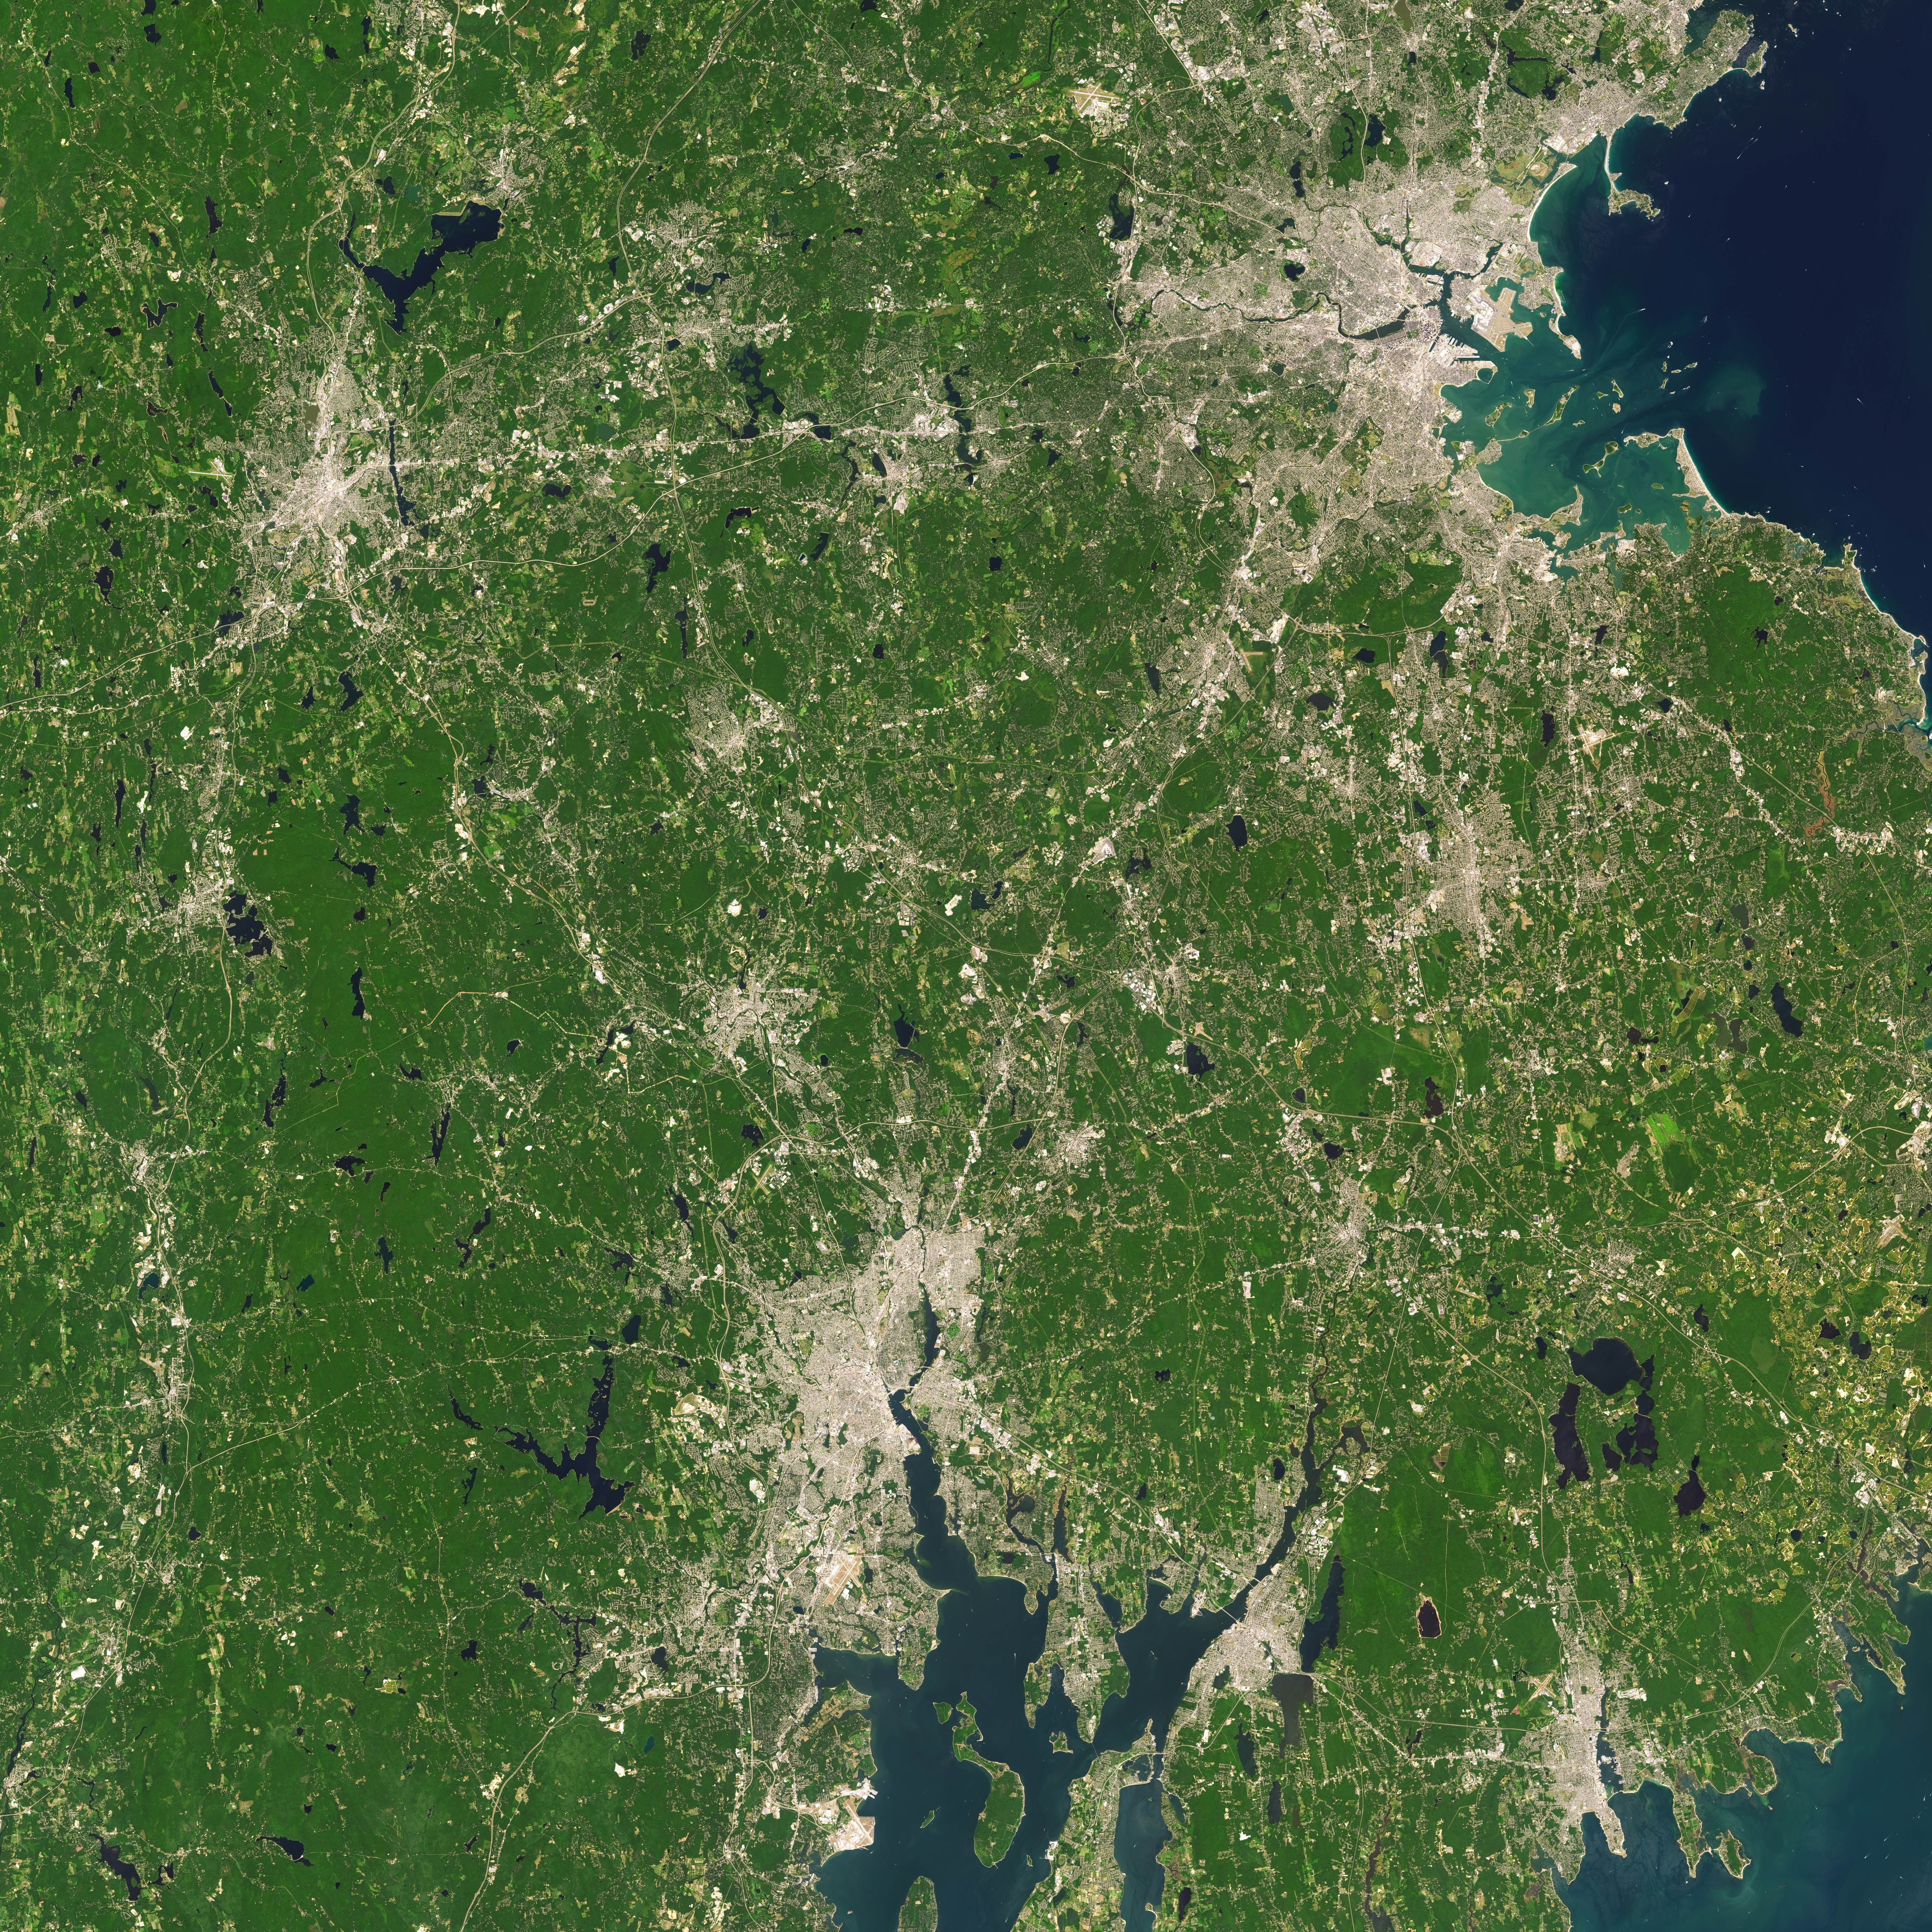

NASA Satellite Captures Super Bowl Cities - Boston/Providence

Landsat 7 image of Boston/Providence area acquired August 25, 2014. Landsat 7 is a U.S. satellite used to acquire remotely sensed images of the Earth's land surface and surrounding coastal regions. It is maintained by the Landsat 7 Project Science Office at the NASA Goddard Space Flight Center in Greenbelt, MD...Landsat satellites have been acquiring images of the Earth’s land surface since 1972. Currently there are more than 2 million Landsat images in the National Satellite Land Remote Sensing Data Archive.

Credit: NASA/GSFC/Landsat 7